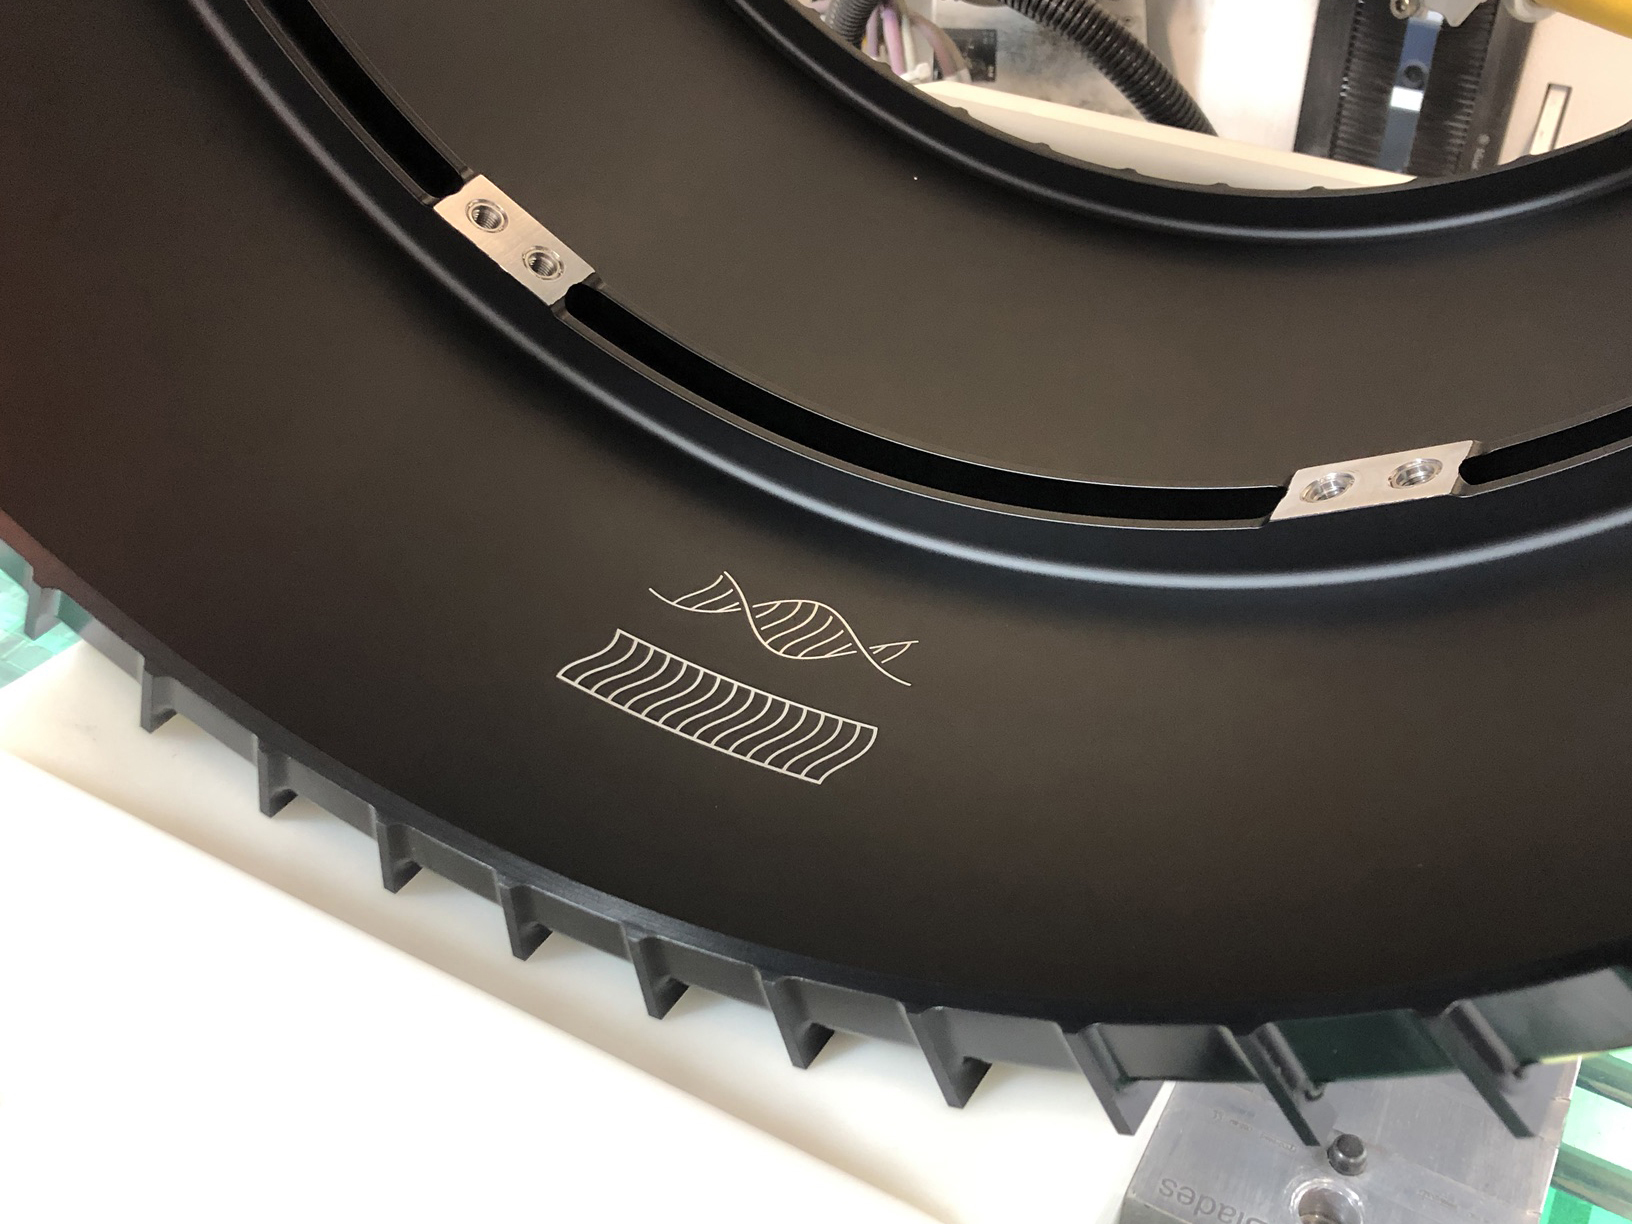

Rover DNA Inscription

This photo shows two small drawings inscribed inside the front left wheel of the Mars Perseverance rover, pictured here before it was installed on the rover. One figure represents the tracks that the rover leaves as it drives on Mars. The other resembles that same pattern, twisted into the shape of DNA. The symbols represent humanity’s fundamental drive to invent the tools necessary for exploration, and serve as a reminder that our space robots are of human origin.

NASA’s Jet Propulsion Laboratory in Southern California built and manages operations of the Mars 2020 Perseverance rover for NASA.

Credit: NASA/JPL-Caltech